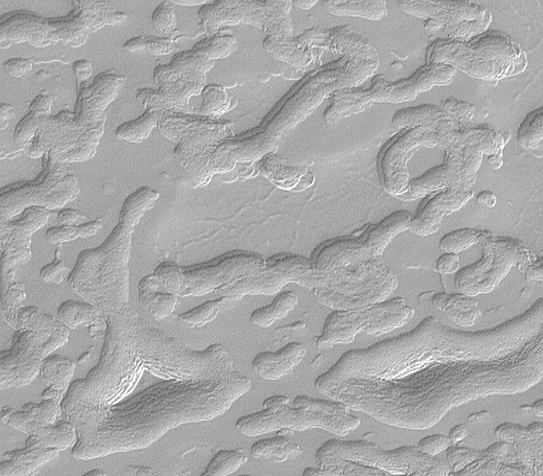

South Polar Cap Erosion and Aprons

This scene is illuminated by sunlight from the upper left.

While Mars Global Surveyor (MGS) Mars Orbiter Camera (MOC) images have shown that the north and south polar cap surfaces are very different from each other, one thing that the two have in common is that they both seem to have been eroded. Erosion in the north appears mostly to come in the form of pits from which ice probably sublimed to vapor and was transported away from the polar cap by wind. Erosion in the south takes on a wider range of possible processes that include collapse, slumping and mass-movement on slopes, and probably sublimation. Among the landforms created by these process on the south polar cap are the “aprons” that surround mesas and buttes of remnant layers such as the two almost triangular features in the lower quarter of this image. The upper slopes of the two triangular features show a stair-stepped pattern that suggest these hills are layered.

This image shows part of the south polar residual cap near 86.9°S, 78.5°W, and covers an area approximately 1.2 by 1.0 kilometers (0.7 x 0.6 miles) in size. The image has a resolution of 2.2 meters per pixel. The picture was taken on September 11, 1999.

Malin Space Science Systems and the California Institute of Technology built the MOC using spare hardware from the Mars Observer mission. MSSS operates the camera from its facilities in San Diego, CA. The Jet Propulsion Laboratory’s Mars Surveyor Operations Project operates the Mars Global Surveyor spacecraft with its industrial partner, Lockheed Martin Astronautics, from facilities in Pasadena, CA and Denver, CO.

Credit: NASA/JPL/MSSS